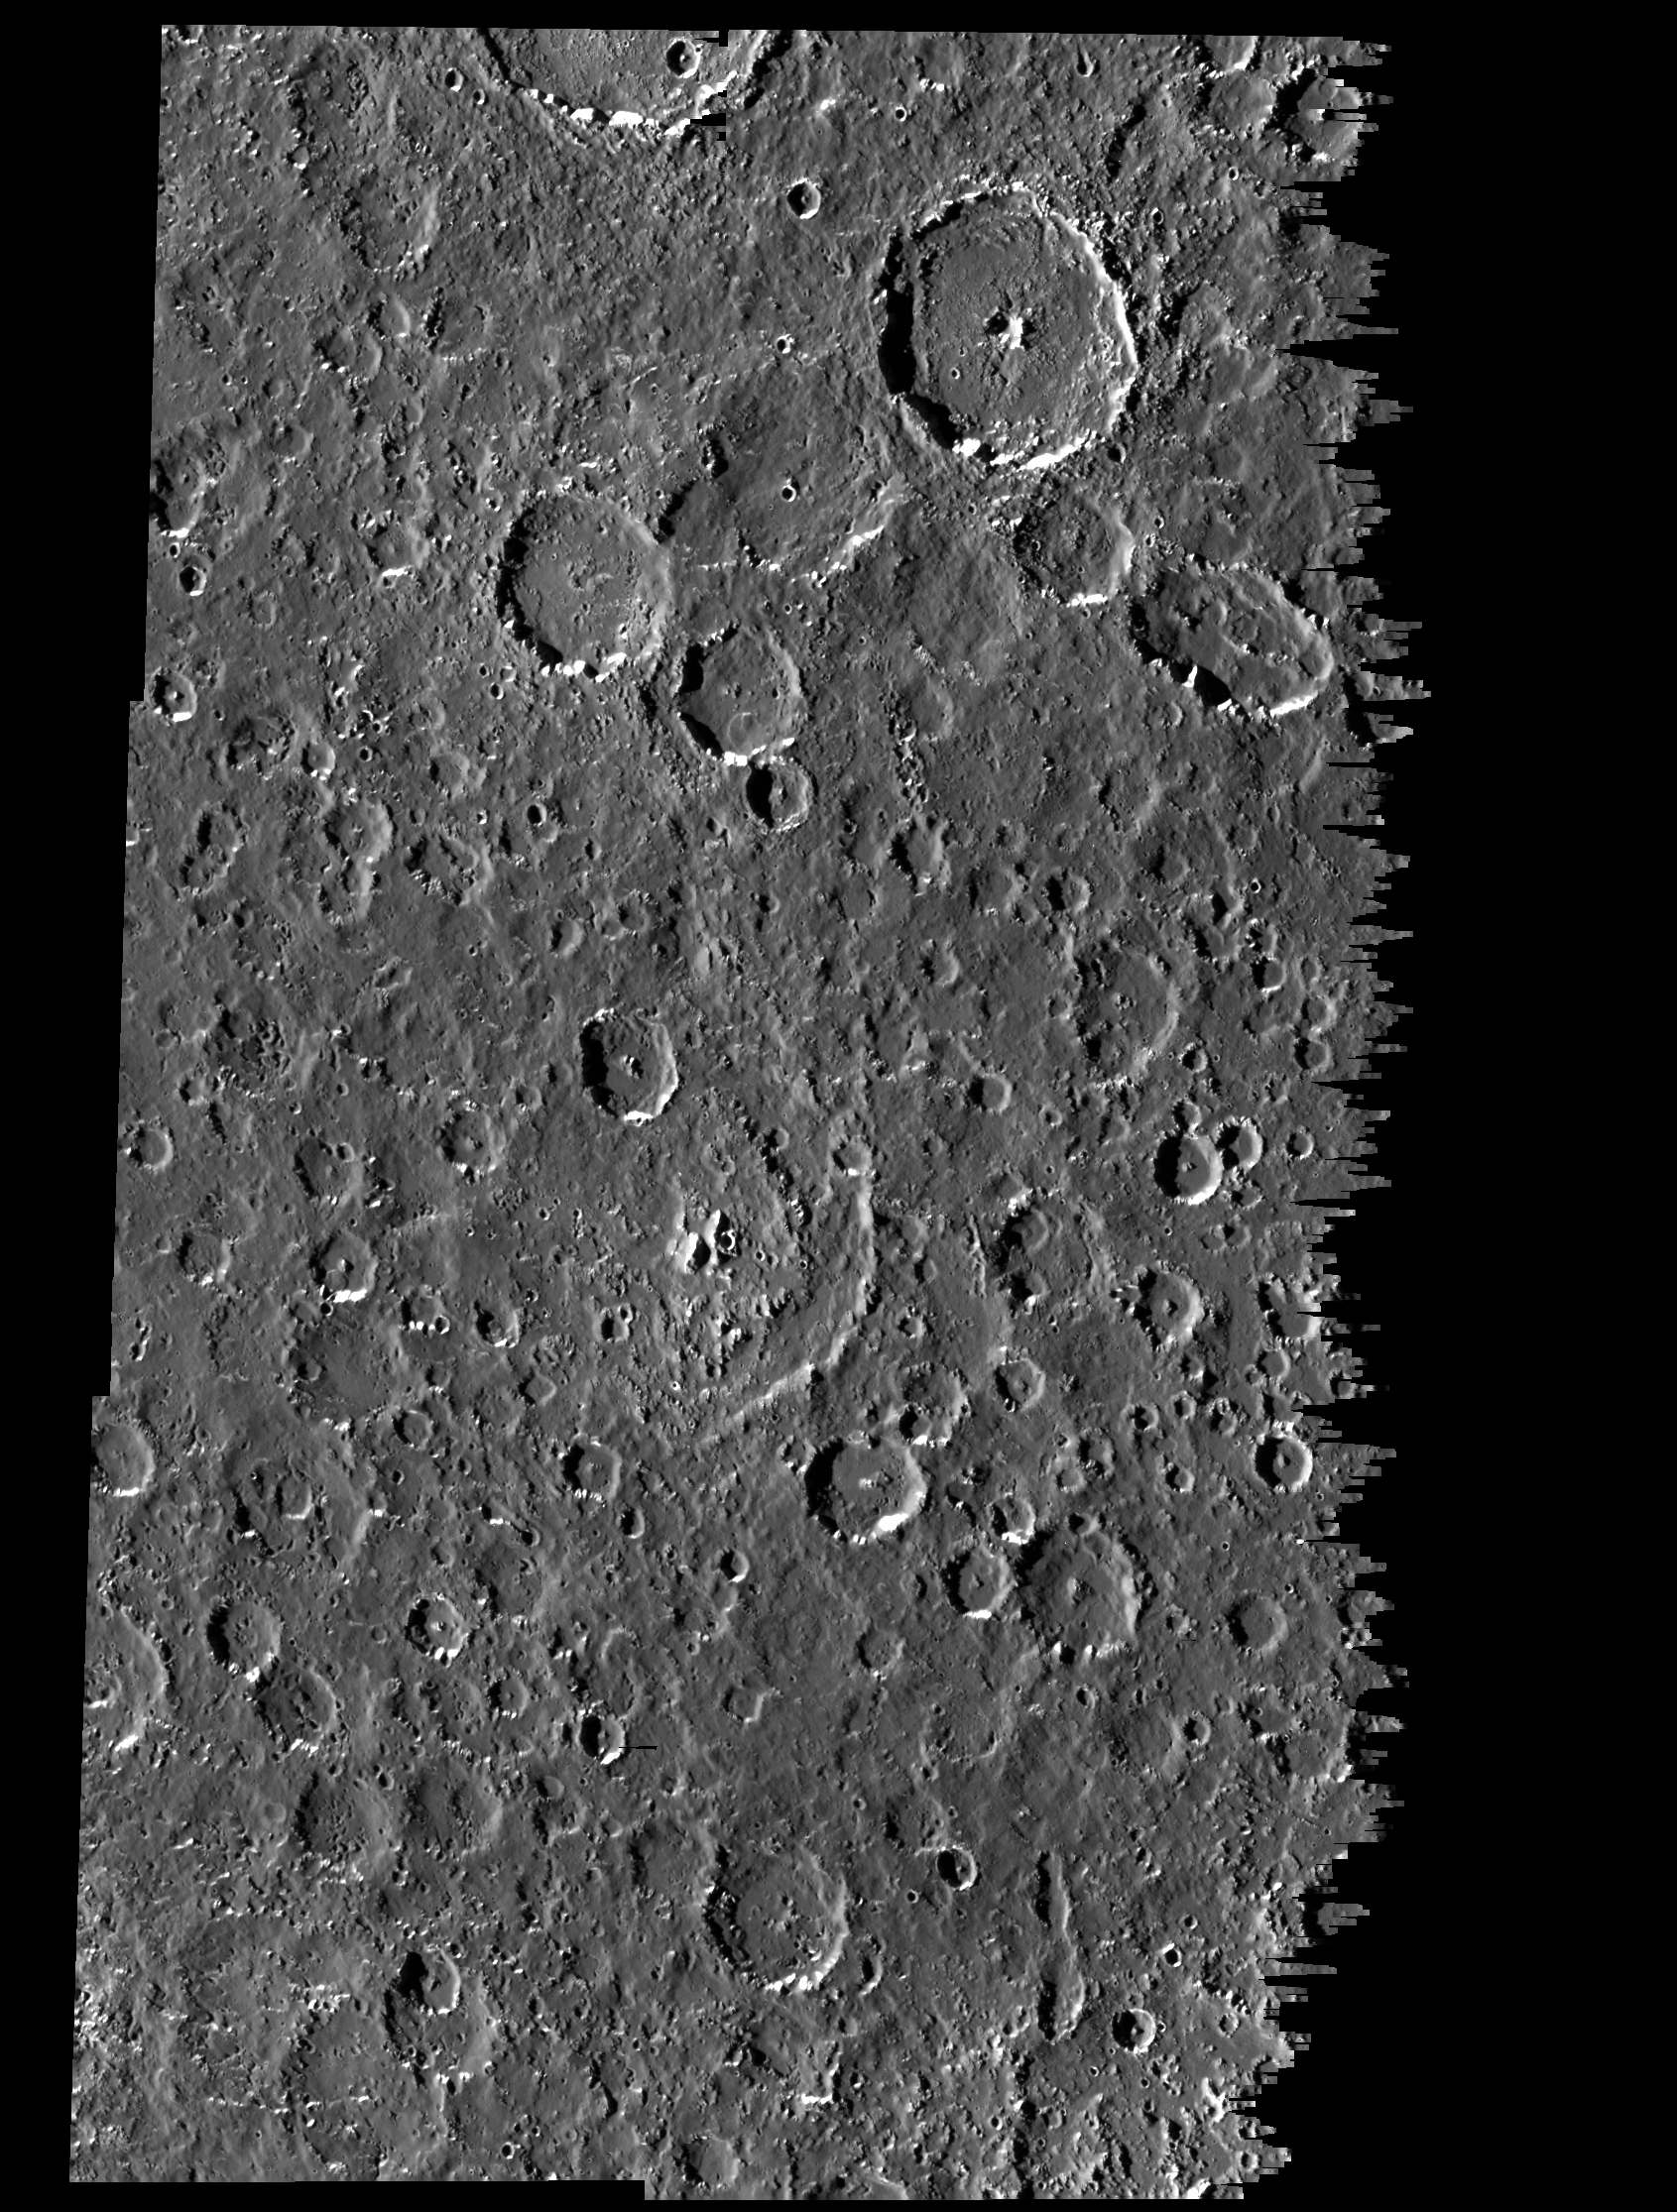

Callisto’s Equatorial Region

This mosaic covers part of the equatorial region of Jupiter’s moon, Callisto. The mosaic combines six separate image frames obtained by the solid state imaging (CCD) system on NASA’s Galileo spacecraft during its ninth orbit around Jupiter. North is to the top of the picture. The mosaic shows several new features and characteristics of the surface revealed by Galileo. These include deposits that may represent landslides in the southern and southwestern floors of many craters. Two such deposits are seen in a 12 kilometer (7.3 mile) crater in the west-central part of the image, and in a 23 kilometer (14 mile) crater just north of the center of the image. Also notable are several sinuous valleys emanating from the southern rims of 10 to 15 kilometer (6.2 to 9.3 mile) irregular craters in the west-central part of the image. The pervasive local smoothing of Callisto’s surface is well represented in the plains between the craters in the southeastern part of the image. Possible oblique impacts are suggested by the elongated craters in the northeastern and southeastern parts of the image.

The mosaic, centered at 7.4 degrees south latitude and 6.6 degrees west longitude, covers an area of approximately 315 by 215 kilometers (192 by 131 miles). The sun illuminates the scene from the west (left). The smallest features that can be seen are about 300 meters (993 feet) across. The images were obtained on June 25, 1997, when the spacecraft was at a range of 15,200 kilometers (8,207 miles) from Callisto.

The Jet Propulsion Laboratory, Pasadena, CA manages the Galileo mission for NASA’s Office of Space Science, Washington, DC.

Credit: NASA/JPL